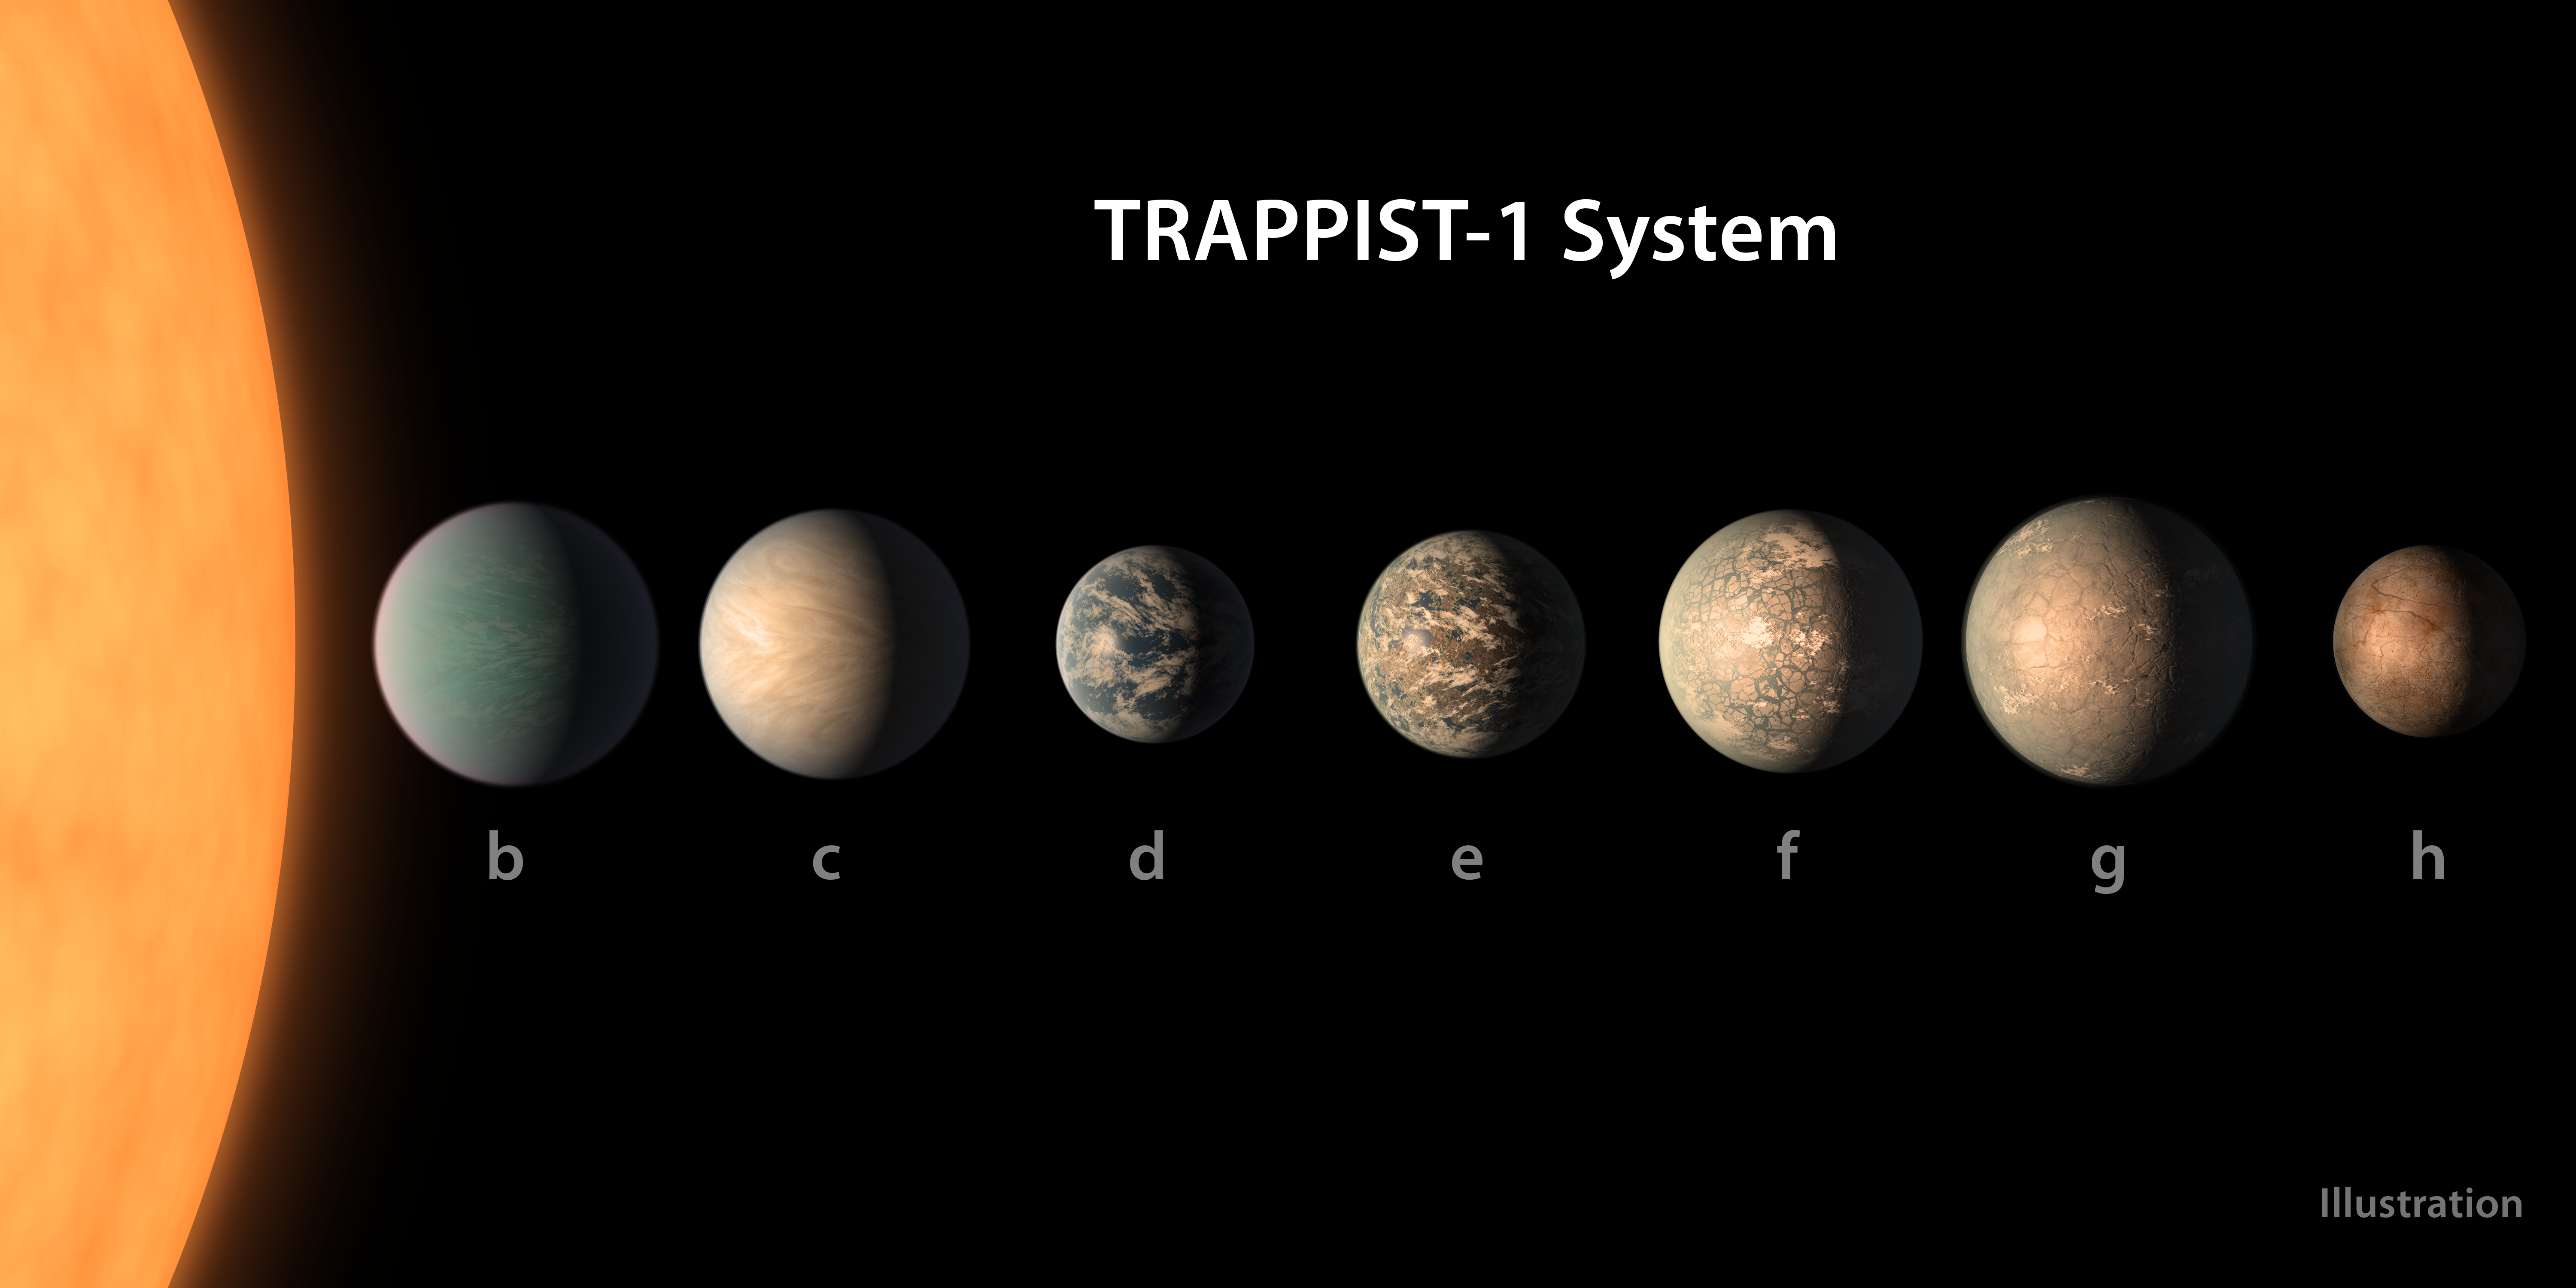

TRAPPIST-1 Planet Lineup - Feb. 2018

This artist's concept shows what the TRAPPIST-1 planetary system may look like, based on available data about the planets' diameters, masses and distances from the host star, as of February 2018.

This image represents an updated version of one originally created in 2017. The planets' appearances were re-imagined based on a 2018 study using additional observations from NASA's Spitzer and Kepler space telescopes, in addition to previous data from Spitzer, the ground-based TRAPPIST (TRAnsiting Planets and PlanetesImals Small Telescope) telescope and other ground-based observatories. The system was named for the TRAPPIST telescope.

The new analysis concludes that the seven planets of TRAPPIST-1 are all rocky, and some could contain significant amounts of water. TRAPPIST-1 is an ultra-cool dwarf star in the constellation Aquarius, and its planets orbit very close to it.

The form that water would take on TRAPPIST-1 planets would depend on the amount of heat they receive from their star, which is a mere 9 percent as massive as our Sun. Planets closest to the star are more likely to host water in the form of atmospheric vapor, while those farther away may have water frozen on their surfaces as ice. TRAPPIST-1e is the rockiest planet of them all, but still is believed to have the potential to host some liquid water.

In this illustration, the relative sizes of the planets and their host star, an ultracool dwarf, are all shown to scale.

Credit: NASA/JPL-Caltech/R. Hurt, T. Pyle (IPAC)